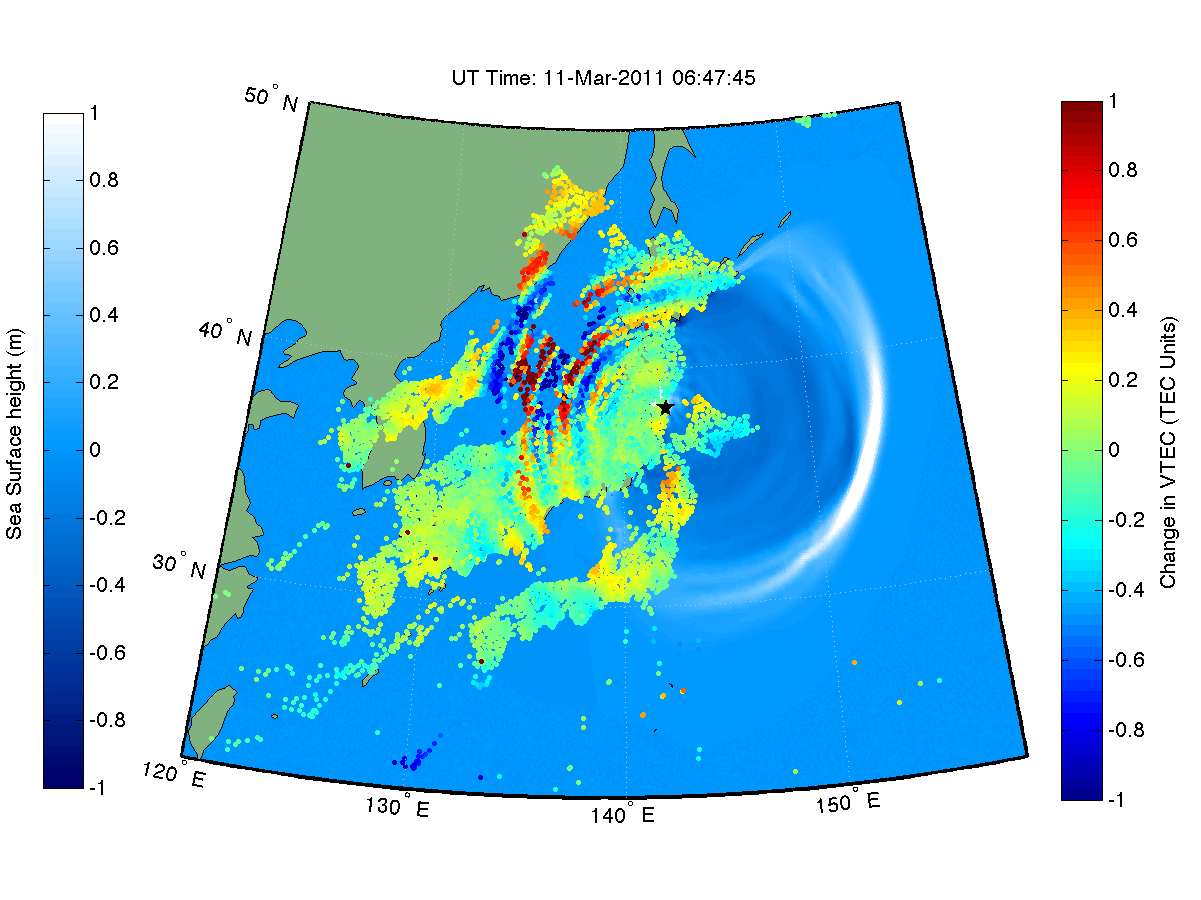

NASA ‘Sees’ Tohoku-Oki Earthquake and Tsunami in Earth’s Upper Atmosphere

This animation shows how waves of energy from the Tohoku-Oki earthquake and tsunami of March 11, 2011, pierced through into Earth’s upper atmosphere in the vicinity of Japan, disturbing the density of electrons in the ionosphere. These disturbances were monitored by tracking GPS signals between satellites and ground receivers.

The disturbance measurements, known as vertical total electron content (VTEC), have been filtered to show wave-like disturbances in ionospheric electron density with frequencies between 0.5 and 5 milihertz (periods between 33 minutes and 3.3 minutes), similar to the frequency of a tsunami. The locations of the colored points in the animation correspond to the region of the ionosphere being monitored by the GPS receivers. Each receiver (there are more than 1,200 in Japan) can simultaneously receive signals from approximately 12 different GPS satellites, and hence we can monitor a wide range of locations in the ionosphere. (The motion of these Japan-shaped “clumps” is due to the motion of the GPS satellites in the sky, and is not related to the earthquake and tsunami. Rather, it is the changing color of the dots corresponding to the disturbed ionosphere.) This analysis has been done previously for the Samoa 2009 and Chile 2010 tsunamis [Galvan et al., 2011], but the Tohoku 2011 event represents the first time a major earthquake and tsunami have occurred in a region where the ionosphere over the epicenter was being observed by such a dense network of GPS receivers.

A model of ocean tsunami wavefronts [Song, 2007] is overlaid in blue to show the correlation between variations in the ionosphere above and ocean surface below. Note that traveling ionospheric disturbances (TIDs), visible throughout the animation, are correlated with the position of the tsunami. The earlier TIDs are likely associated with acoustic (longitudinal) and Rayleigh (transverse) waves caused by the earthquake itself, while later, slower-moving TIDs may be associated with atmospheric internal gravity waves caused by both the earthquake and the tsunami. The colorbar at right shows the magnitude of VTEC perturbation in the ionosphere in TECU (1 TECU = 10^12 electrons per square centimeter), while the left colorbar shows the size of the sea surface waves, in meters.

Notes of Interest:

The main shock of the earthquake occurs at 05:46 UT (soon after the start of the movie).The earthquake disturbs the atmosphere, creating acoustic and Rayleigh waves, which propagate up to the ionosphere (reaching a peak in ionization at an altitude of 300 kilometers) within 10 minutes after the quake.These fast-moving waves (1,000 meters per second for acoustic, 3,400 meters per second for Rayleigh) are visible in ionospheric Total Electron Content (TEC) measurements, as annotated in the movie.The tsunami also disturbs the atmosphere, creating gravity waves that take approximately 30 to 40 minutes to reach the ionosphere. These gravity waves match the horizontal speed of the tsunami at the time they were generated, moving 200 to 300 meters per second.The annotations point out gravity waves as observed in the ionosphere, sometimes aligning with the modeled ocean tsunamis (shown in blue).Note the gravity waves traveling over and to the west of Japan, despite the tsunami stopping at the coast. It is likely that the gravity waves persisted in the ionosphere for some significant amount of time after the ocean waves stopped.(Some noise in the measurements can be seen at very low elevation angles, meaning points that are very distant from Japan. Such noise is due to the radio waves from the GPS satellites traveling through a longer portion of the ionosphere, and being subject to the integrated ionospheric variations along that path.)
Explanation of 4-panel slide:

This series of four images shows several travel-time plots illustrating the observed ionospheric perturbations and modeled ocean tsunami within 1,500 kilometers of the earthquake’s epicenter.Figure A (upper left) shows a travel-time plot for a single satellite (SVN 55, corresponding to PRN 15) in communication with all 1,198 GPS receivers in Japan. VTEC perturbations derived from the band-pass filter technique are shown in color in units of TECU. A range of different wave speeds is visible, including Rayleigh waves (with slopes parallel to the 3,400 meters per second reference line), acoustic waves (parallel to the 1,000 meters per second line), and gravity waves with a range of different speeds between 200 and 300 meters per second. A gravity wave reference line with a slope of 240 meters per second shows an average wave speed for the Tohoku-Oki tsunami in this region, according to the model by Y. Tony Song. (Note that the reference lines will not necessarily lie directly on top of the perturbation. Rather, one should compare the slope of a perturbation to the slope of a reference line to infer the relative horizontal speed of that disturbance in the ionosphere.)Figure B (upper right) is the same as Figure A, but shows data from all available satellites, not just SVN55.Figure C (lower left) shows the Song tsunami model, for comparison of the wavefront on the ocean surface with the ionospheric observations.Figure D (lower right) shows Figure C overlaid on Figure B. Note that for a given geographical distance from the epicenter, the ionospheric disturbances are passing by roughly 24 minutes after the ocean tsunami. This may be due to changing tsunami speeds with varying ocean depths, causing the ionospheric signature to not match the ocean tsunami position exactly at any given time, due to the time necessary for the gravity wave to reach the ionosphere.
References:

Galvan, D. A., A. Komjathy, M. P. Hickey, and A. J. Mannucci (2011), The 2009 Samoa and 2010 Chile tsunamis as observed in the ionosphere using GPS total electron content, Journal of Geophysical Research (Space Physics), 116, A06,318, 10.1029/2010JA016204.
Song, Y. T. (2007), Detecting tsunami genesis and scales directly from coastal GPS stations, Geophys. Res. Lett., 34, L19,602, 10.1029/2007GL031681.

Credit: NASA/JPL-Caltech